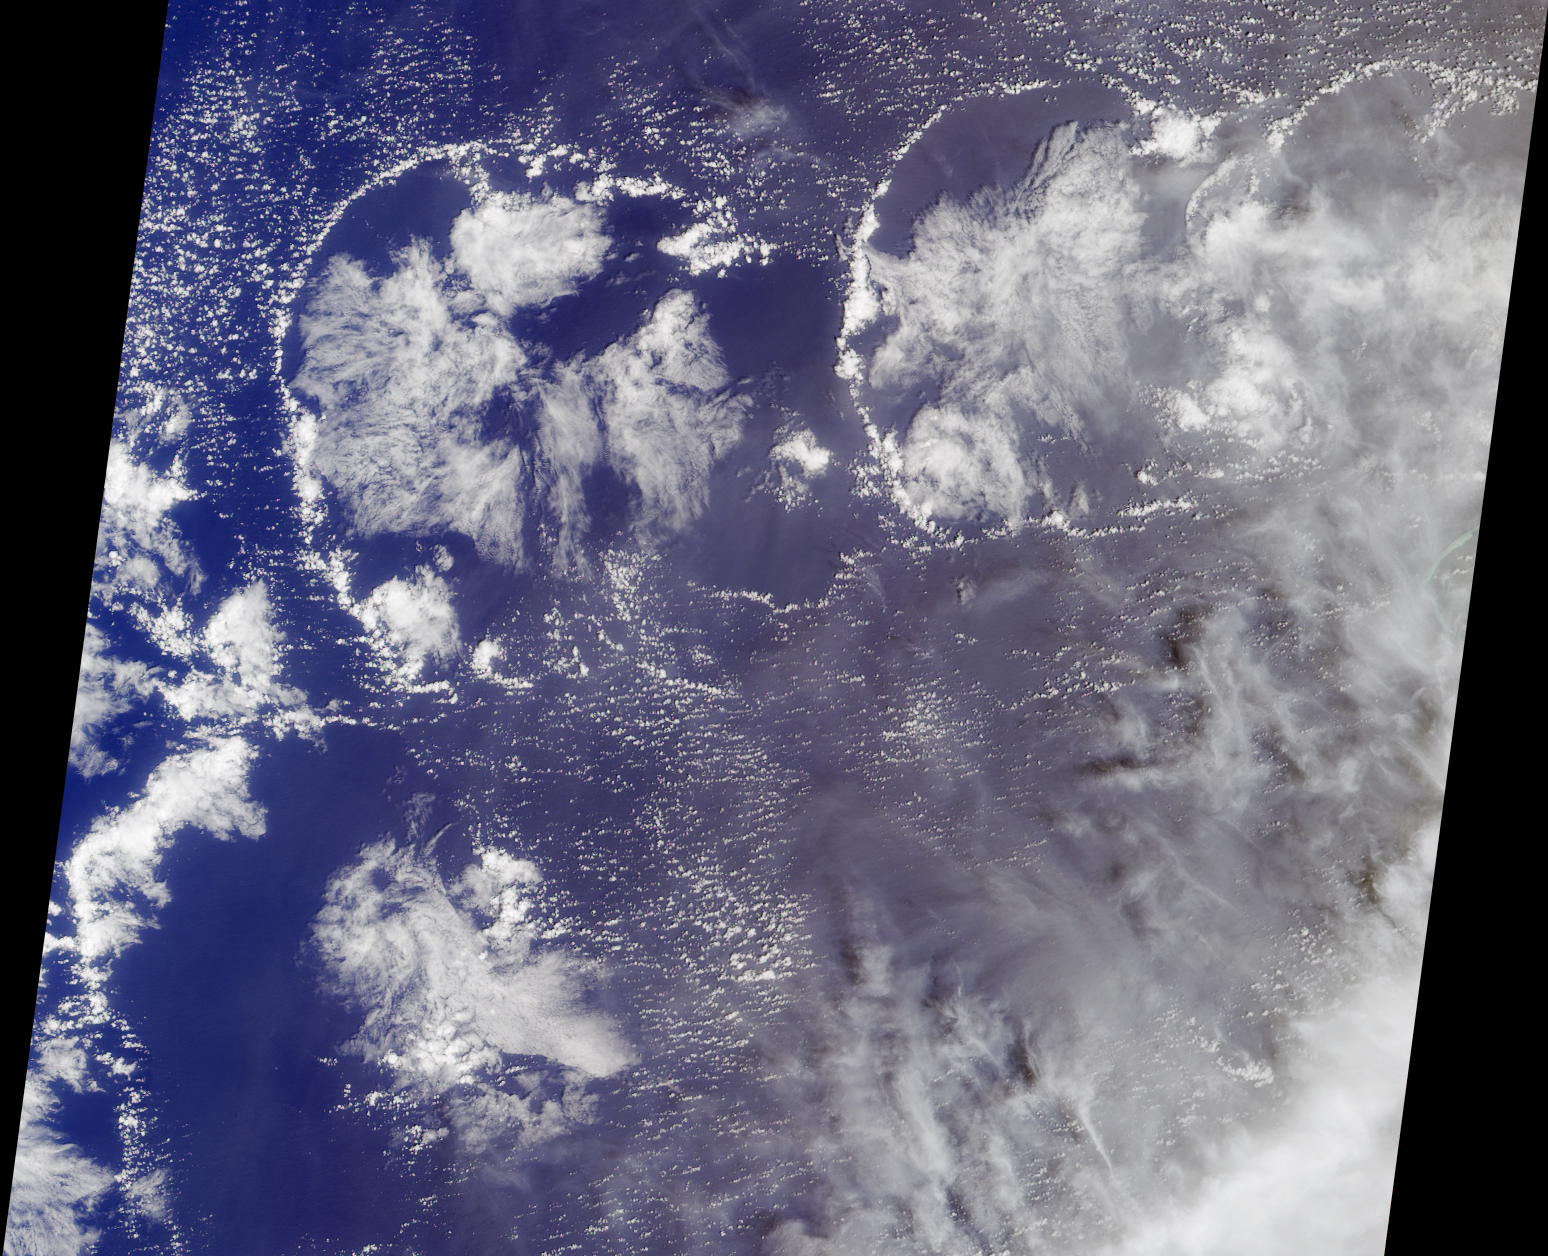

Cloud Arcs in the Western Pacific

Small cumulus clouds in this natural-color view from the Multi-angle Imaging SpectroRadiometer have formed a distinctive series of quasi-circular arcs. Clues regarding the formation of these arcs can be found by noting that larger clouds exist in the interior of each arc.

The interior clouds are thicker and likely to be more convectively active than the other clouds, causing much of the air near the centers of the arcs to rise. This air spreads out horizontally in all directions as it rises and continues to spread out as it begins to sink back to the surface. This pushes any existing small cumulus clouds away from the central region of convection.

As the air sinks, it also warms, preventing other small clouds from forming, so that the regions just inside the arcs are kept clear. At the arcs, the horizontal flow of sinking air is now quite weak and on meeting the undisturbed air it can rise again slightly — possibly assisting in the formation of new small cumulus clouds. Although examples of the continuity of air, in which every rising air motion must be compensated by a sinking motion elsewhere, are very common, the degree of organization exhibited here is relatively rare, as the wind field at different altitudes usually disrupts such patterns. The degree of self organization of this cloud image, whereby three or four such circular events form a quasi-periodic pattern, probably also requires a relatively uncommon combination of wind, temperature and humidity conditions for it to occur.

The image was acquired by MISR’s nadir camera on March 11, 2002, and is centered west of the Marshall Islands. Enewetak Atoll is discernible through thin cloud as the turquoise band near the right-hand edge of the image.

The Multi-angle Imaging SpectroRadiometer observes the daylit Earth continuously from pole to pole, and views almost the entire globe every 9 days. This image is a portion of the data acquired during Terra orbit 11863, and covers an area of about 380 kilometers x 345 kilometers. It utilizes data from blocks 80 to 82 within World Reference System-2 path 90.

MISR was built and is managed by NASA’s Jet Propulsion Laboratory, Pasadena, CA, for NASA’s Office of Earth Science, Washington, DC. The Terra satellite is managed by NASA’s Goddard Space Flight Center, Greenbelt, MD. JPL is a division of the California Institute of Technology.

Credit: NASA/GSFC/LaRC/JPL, MISR Team